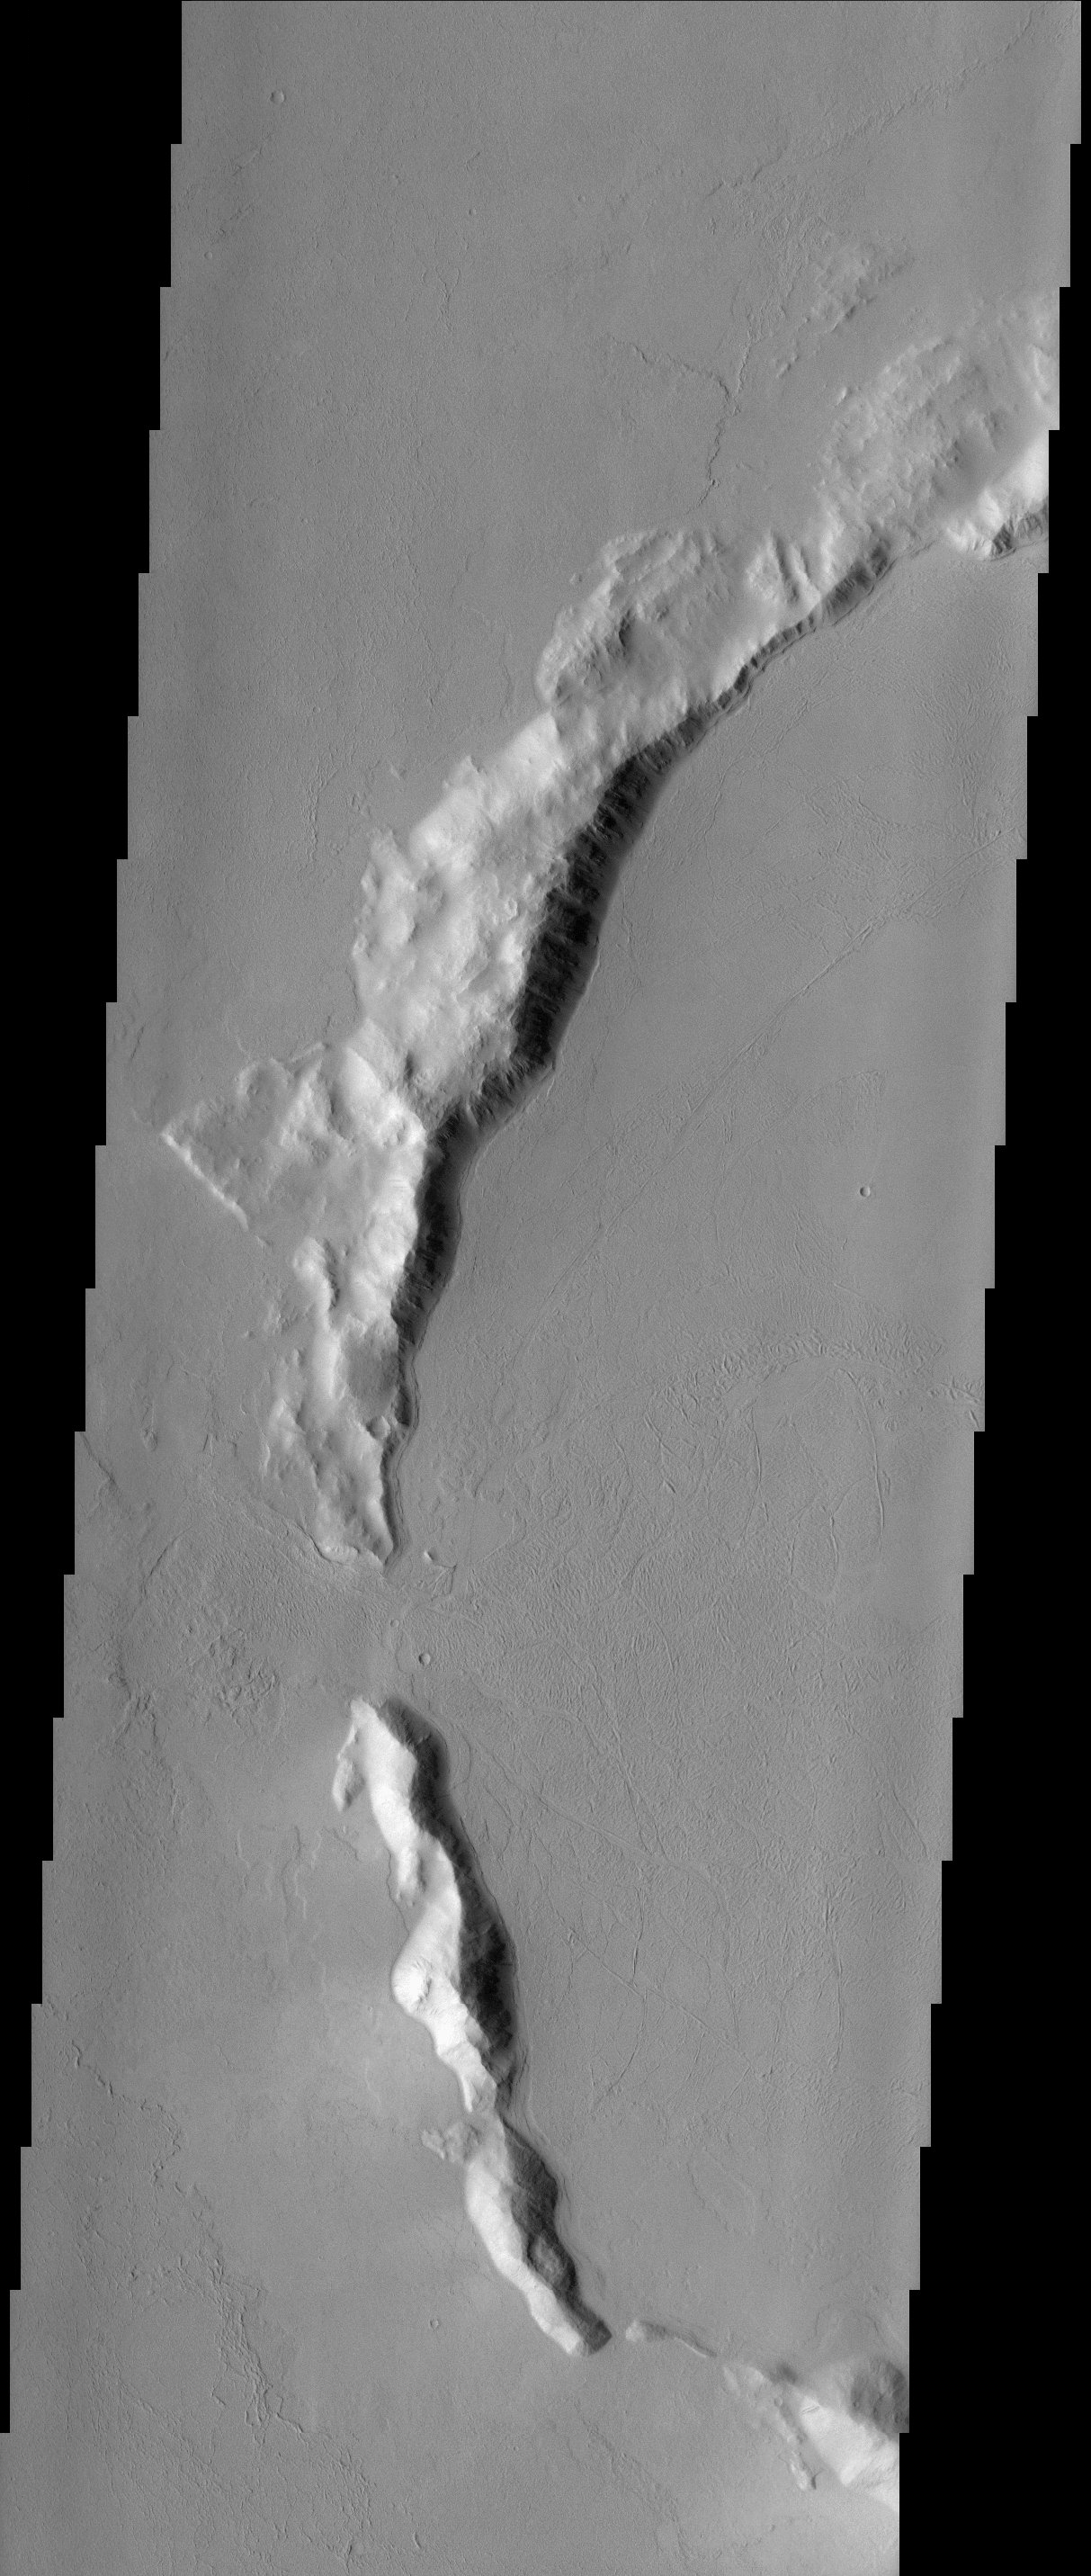

Buried Crater

With a location roughly equidistant between two of the largest volcanic constructs on the planet, the fate of the ~50 km impact crater in this image was sealed. It has been buried to the rim by lava flows. The MOLA context image shows pronounced flow lobes surrounding the crater, a clear indication of the most recent episode of volcanism that could have contributed to its infilling. Breaches in the rim are clearly evident in the image and suggest locations through which lavas could have flowed. These openings appear to be limited to the west side of the crater. Other craters in the area are nearly obliterated by the voluminous lava flows, further demonstrating one of the means by which Mars renews its surface.

Note: this THEMIS visual image has not been radiometrically nor geometrically calibrated for this preliminary release. An empirical correction has been performed to remove instrumental effects. A linear shift has been applied in the cross-track and down-track direction to approximate spacecraft and planetary motion. Fully calibrated and geometrically projected images will be released through the Planetary Data System in accordance with Project policies at a later time.

NASA’s Jet Propulsion Laboratory manages the 2001 Mars Odyssey mission for NASA’s Office of Space Science, Washington, D.C. The Thermal Emission Imaging System (THEMIS) was developed by Arizona State University, Tempe, in collaboration with Raytheon Santa Barbara Remote Sensing. The THEMIS investigation is led by Dr. Philip Christensen at Arizona State University. Lockheed Martin Astronautics, Denver, is the prime contractor for the Odyssey project, and developed and built the orbiter. Mission operations are conducted jointly from Lockheed Martin and from JPL, a division of the California Institute of Technology in Pasadena.

Credit: NASA/JPL/Arizona State University